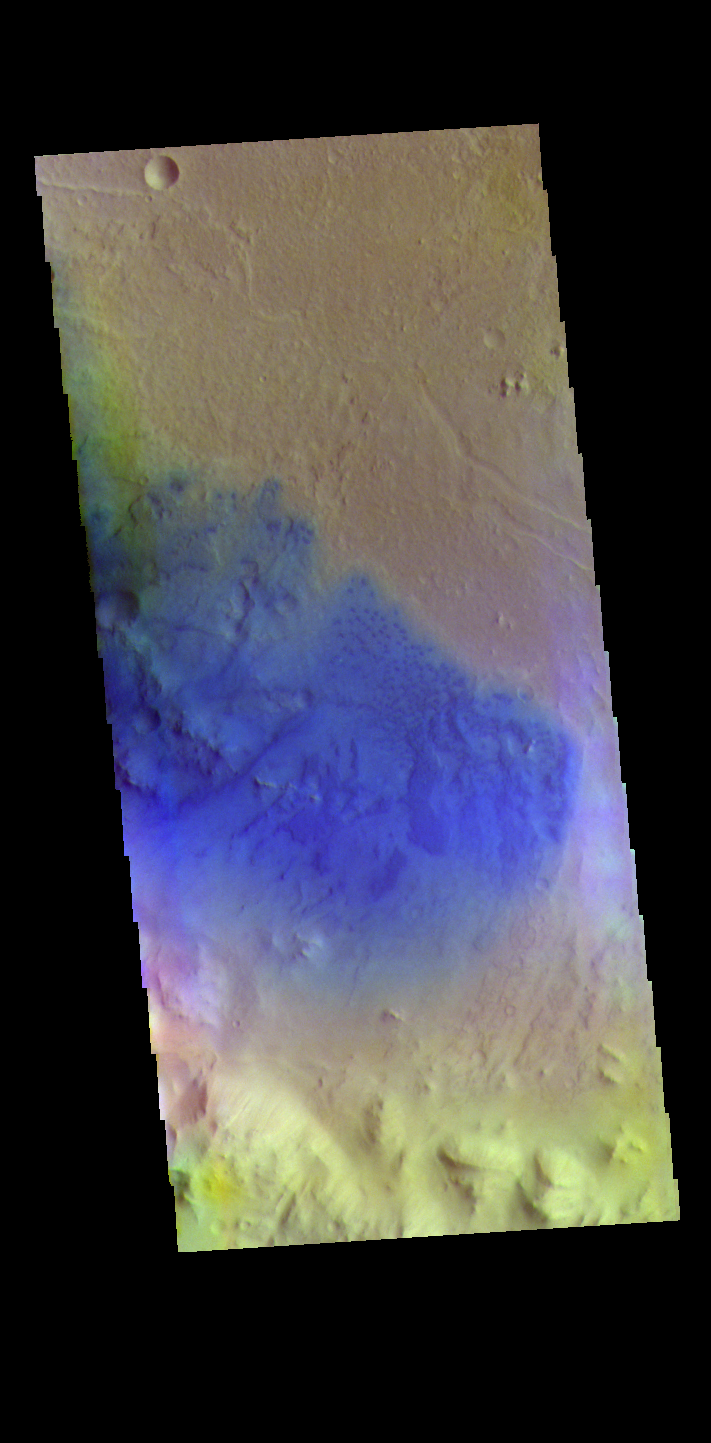

Peridier Crater – False Color

The THEMIS VIS camera contains 5 filters. The data from different filters can be combined in multiple ways to create a false color image. These false color images may reveal subtle variations of the surface not easily identified in a single band image. Today’s false color image shows the floor of Peridier Crater. Small dunes are visible in the image. Dark blue tones indicate basaltic sands. Peridier Crater is 94 km (58 miles) in diameter.

Credit: NASA/JPL-Caltech/ASU